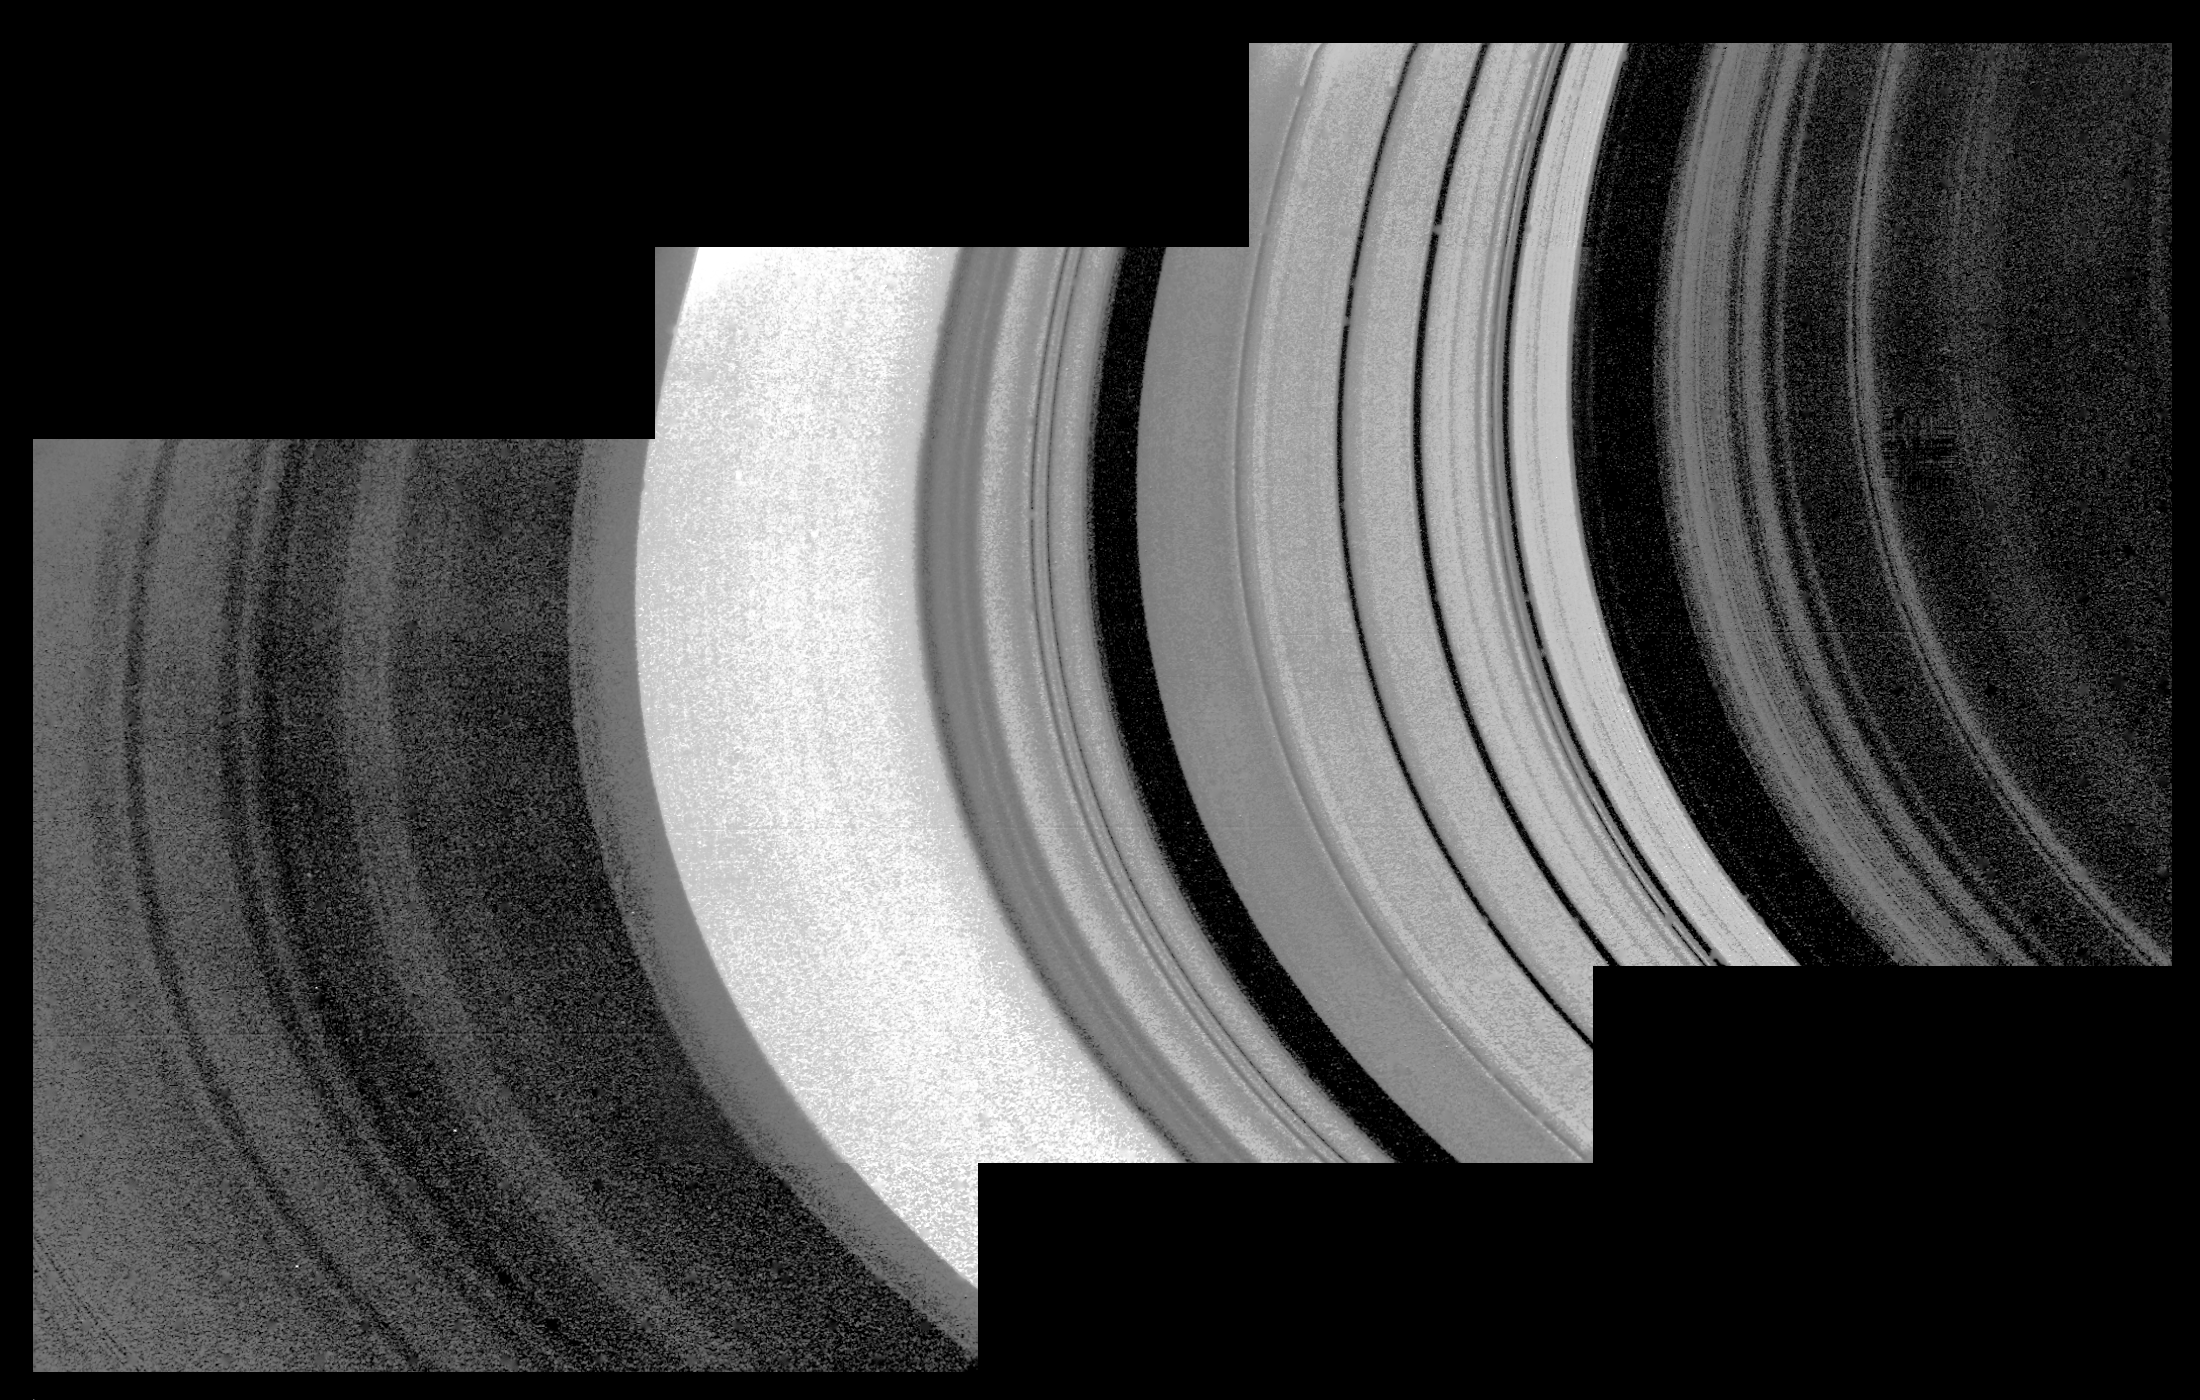

Mosaic of Saturn’s Rings

This detailed mosaic of the underside of the Cassini Division was obtained by Voyager 1 with a resolution of about 10 kilometers. The classical Cassini Division appears here to the right of center as five bright rings with substantial blacks gap on either side. The inner edge of the A Ring, to the left of center, is the brightest part of this image. The fine-scale wave structure in this region has been interpreted as being the result of gravitational density waves.

Credit: NASA/JPL